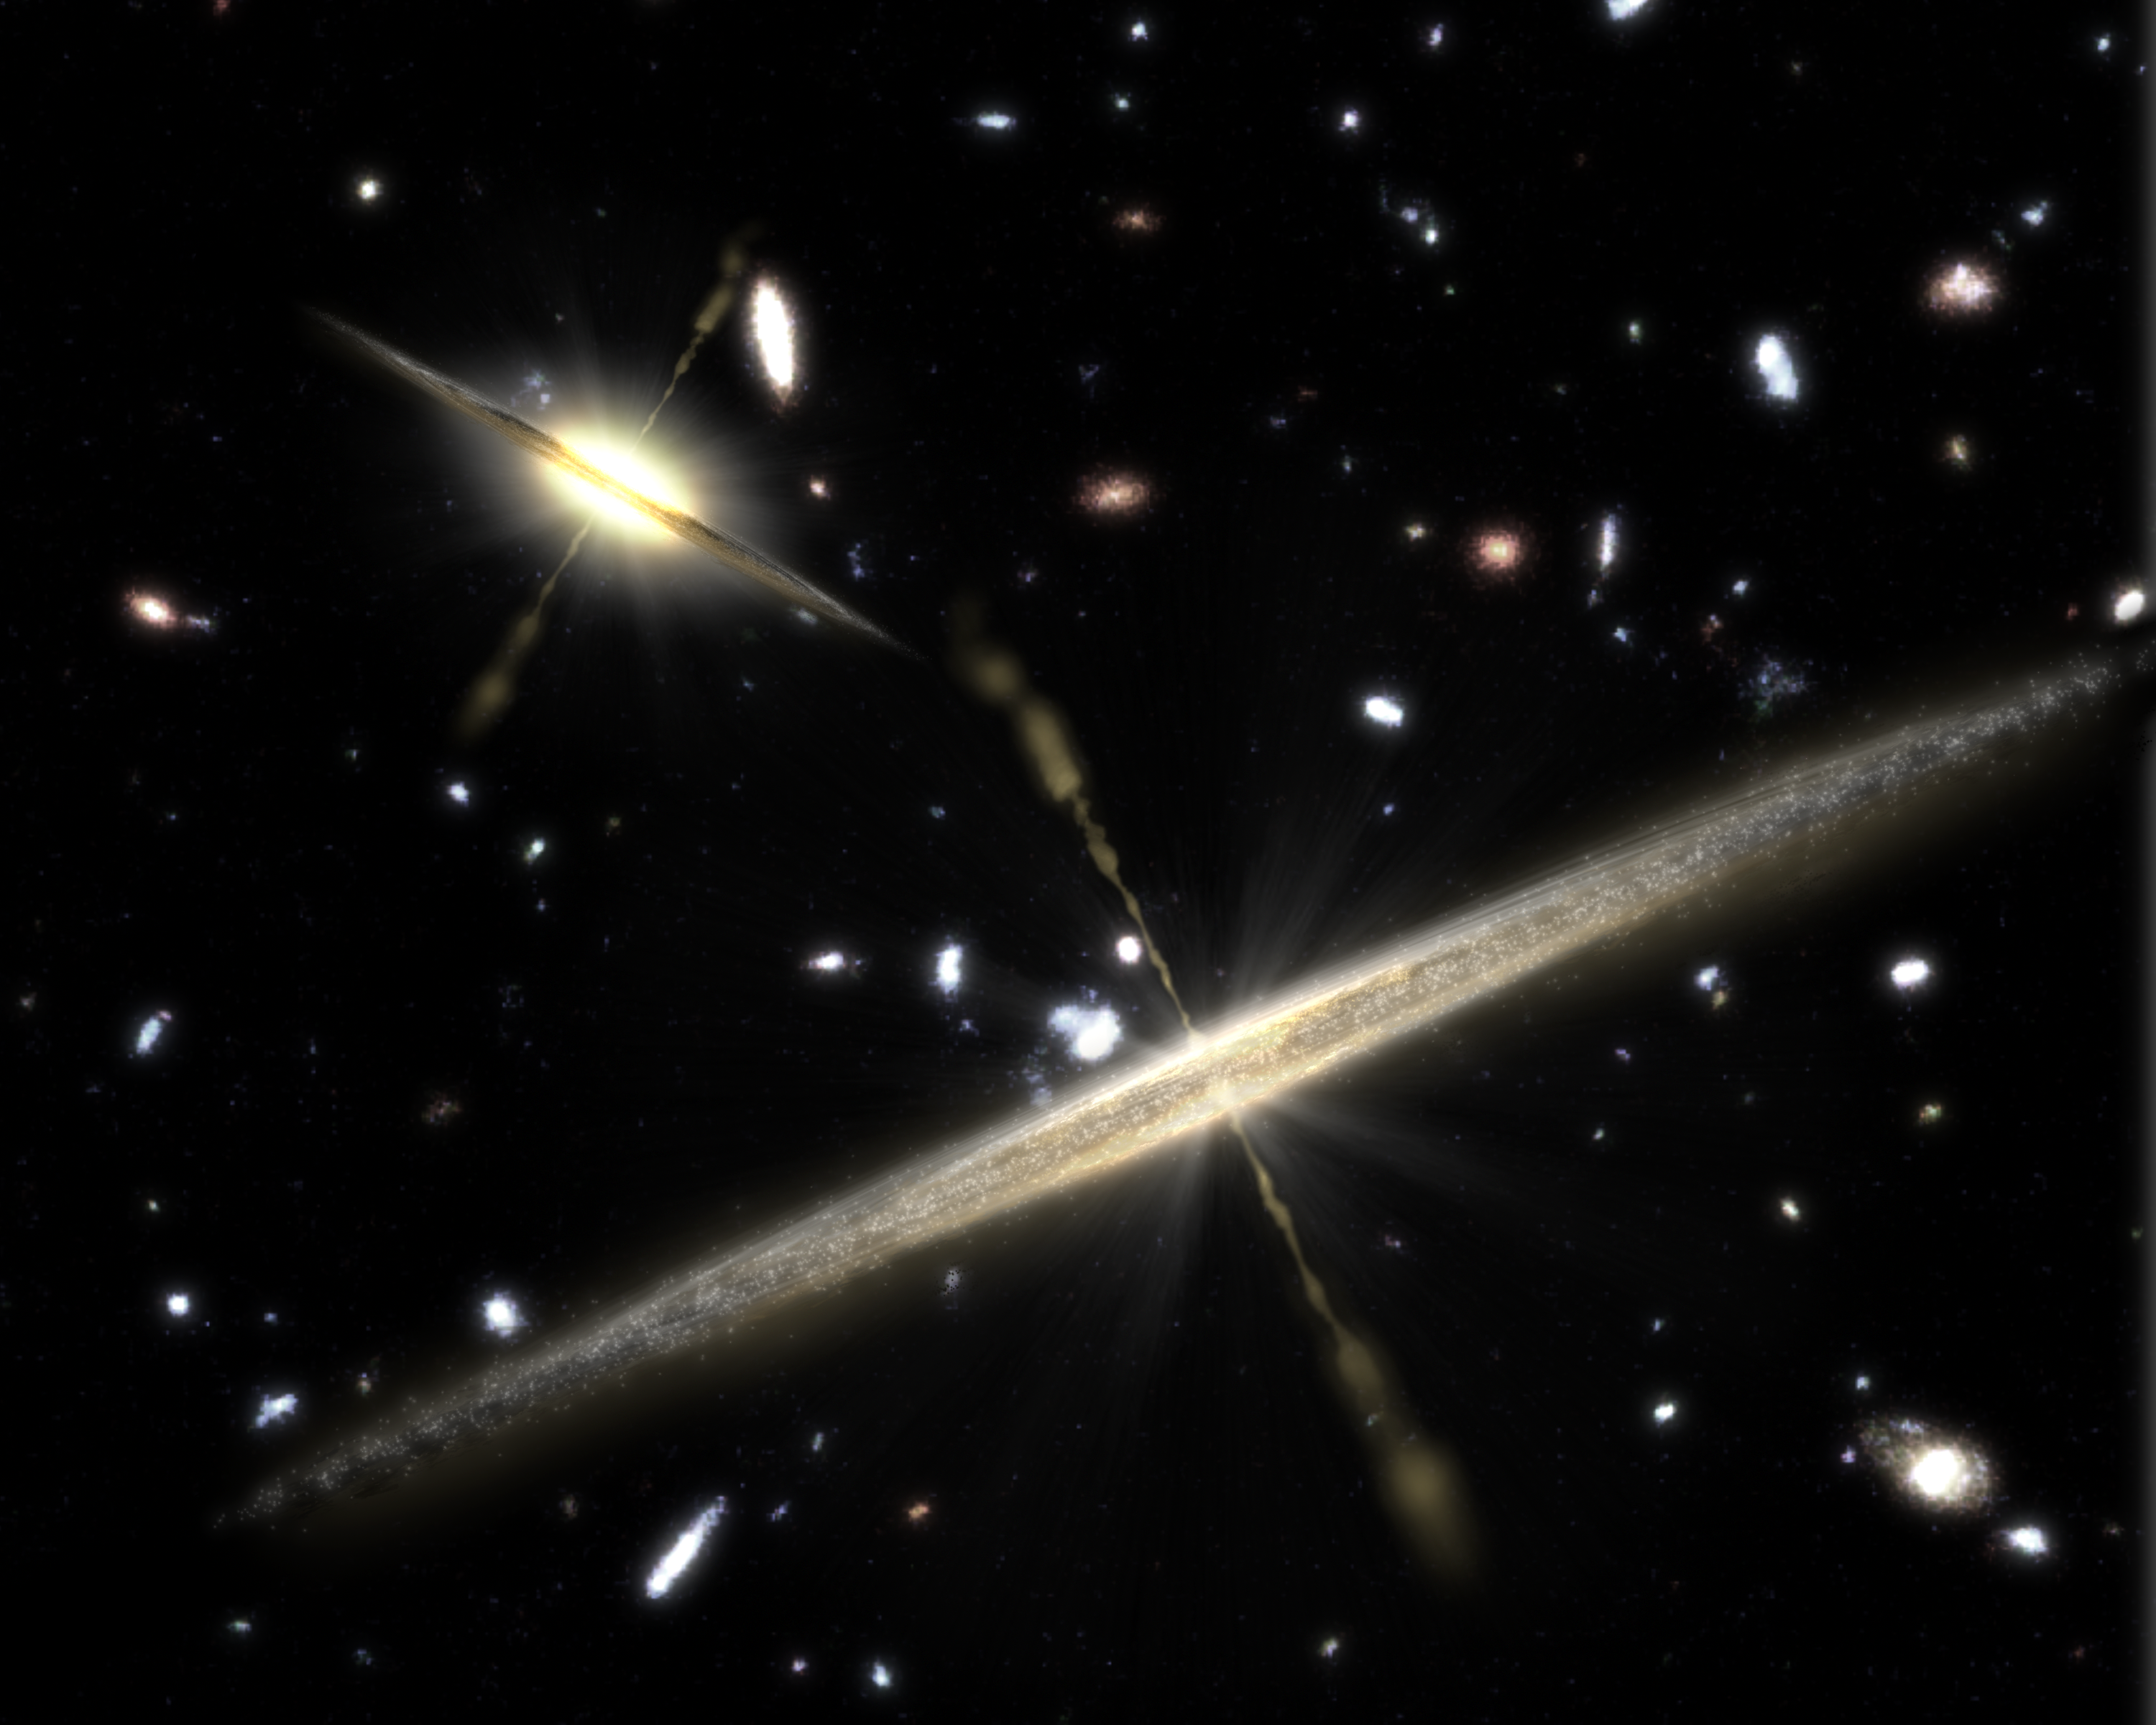

Galaxies of all Shapes Host Black Holes

This artist's concept illustrates the two types of spiral galaxies that populate our universe: those with plump middles, or central bulges (upper left), and those lacking the bulge (foreground).

New observations from NASA's Spitzer Space Telescope provide strong evidence that the slender, bulgeless galaxies can, like their chubbier counterparts, harbor supermassive black holes at their cores. Previously, astronomers thought that a galaxy without a bulge could not have a supermassive black hole. In this illustration, jets shooting away from the black holes are depicted as thin streams.

The findings are reshaping theories of galaxy formation, suggesting that a galaxy's "waistline" does not determine whether it will be home to a big black hole.

Credit: NASA/JPL-Caltech/T. Pyle (SSC)